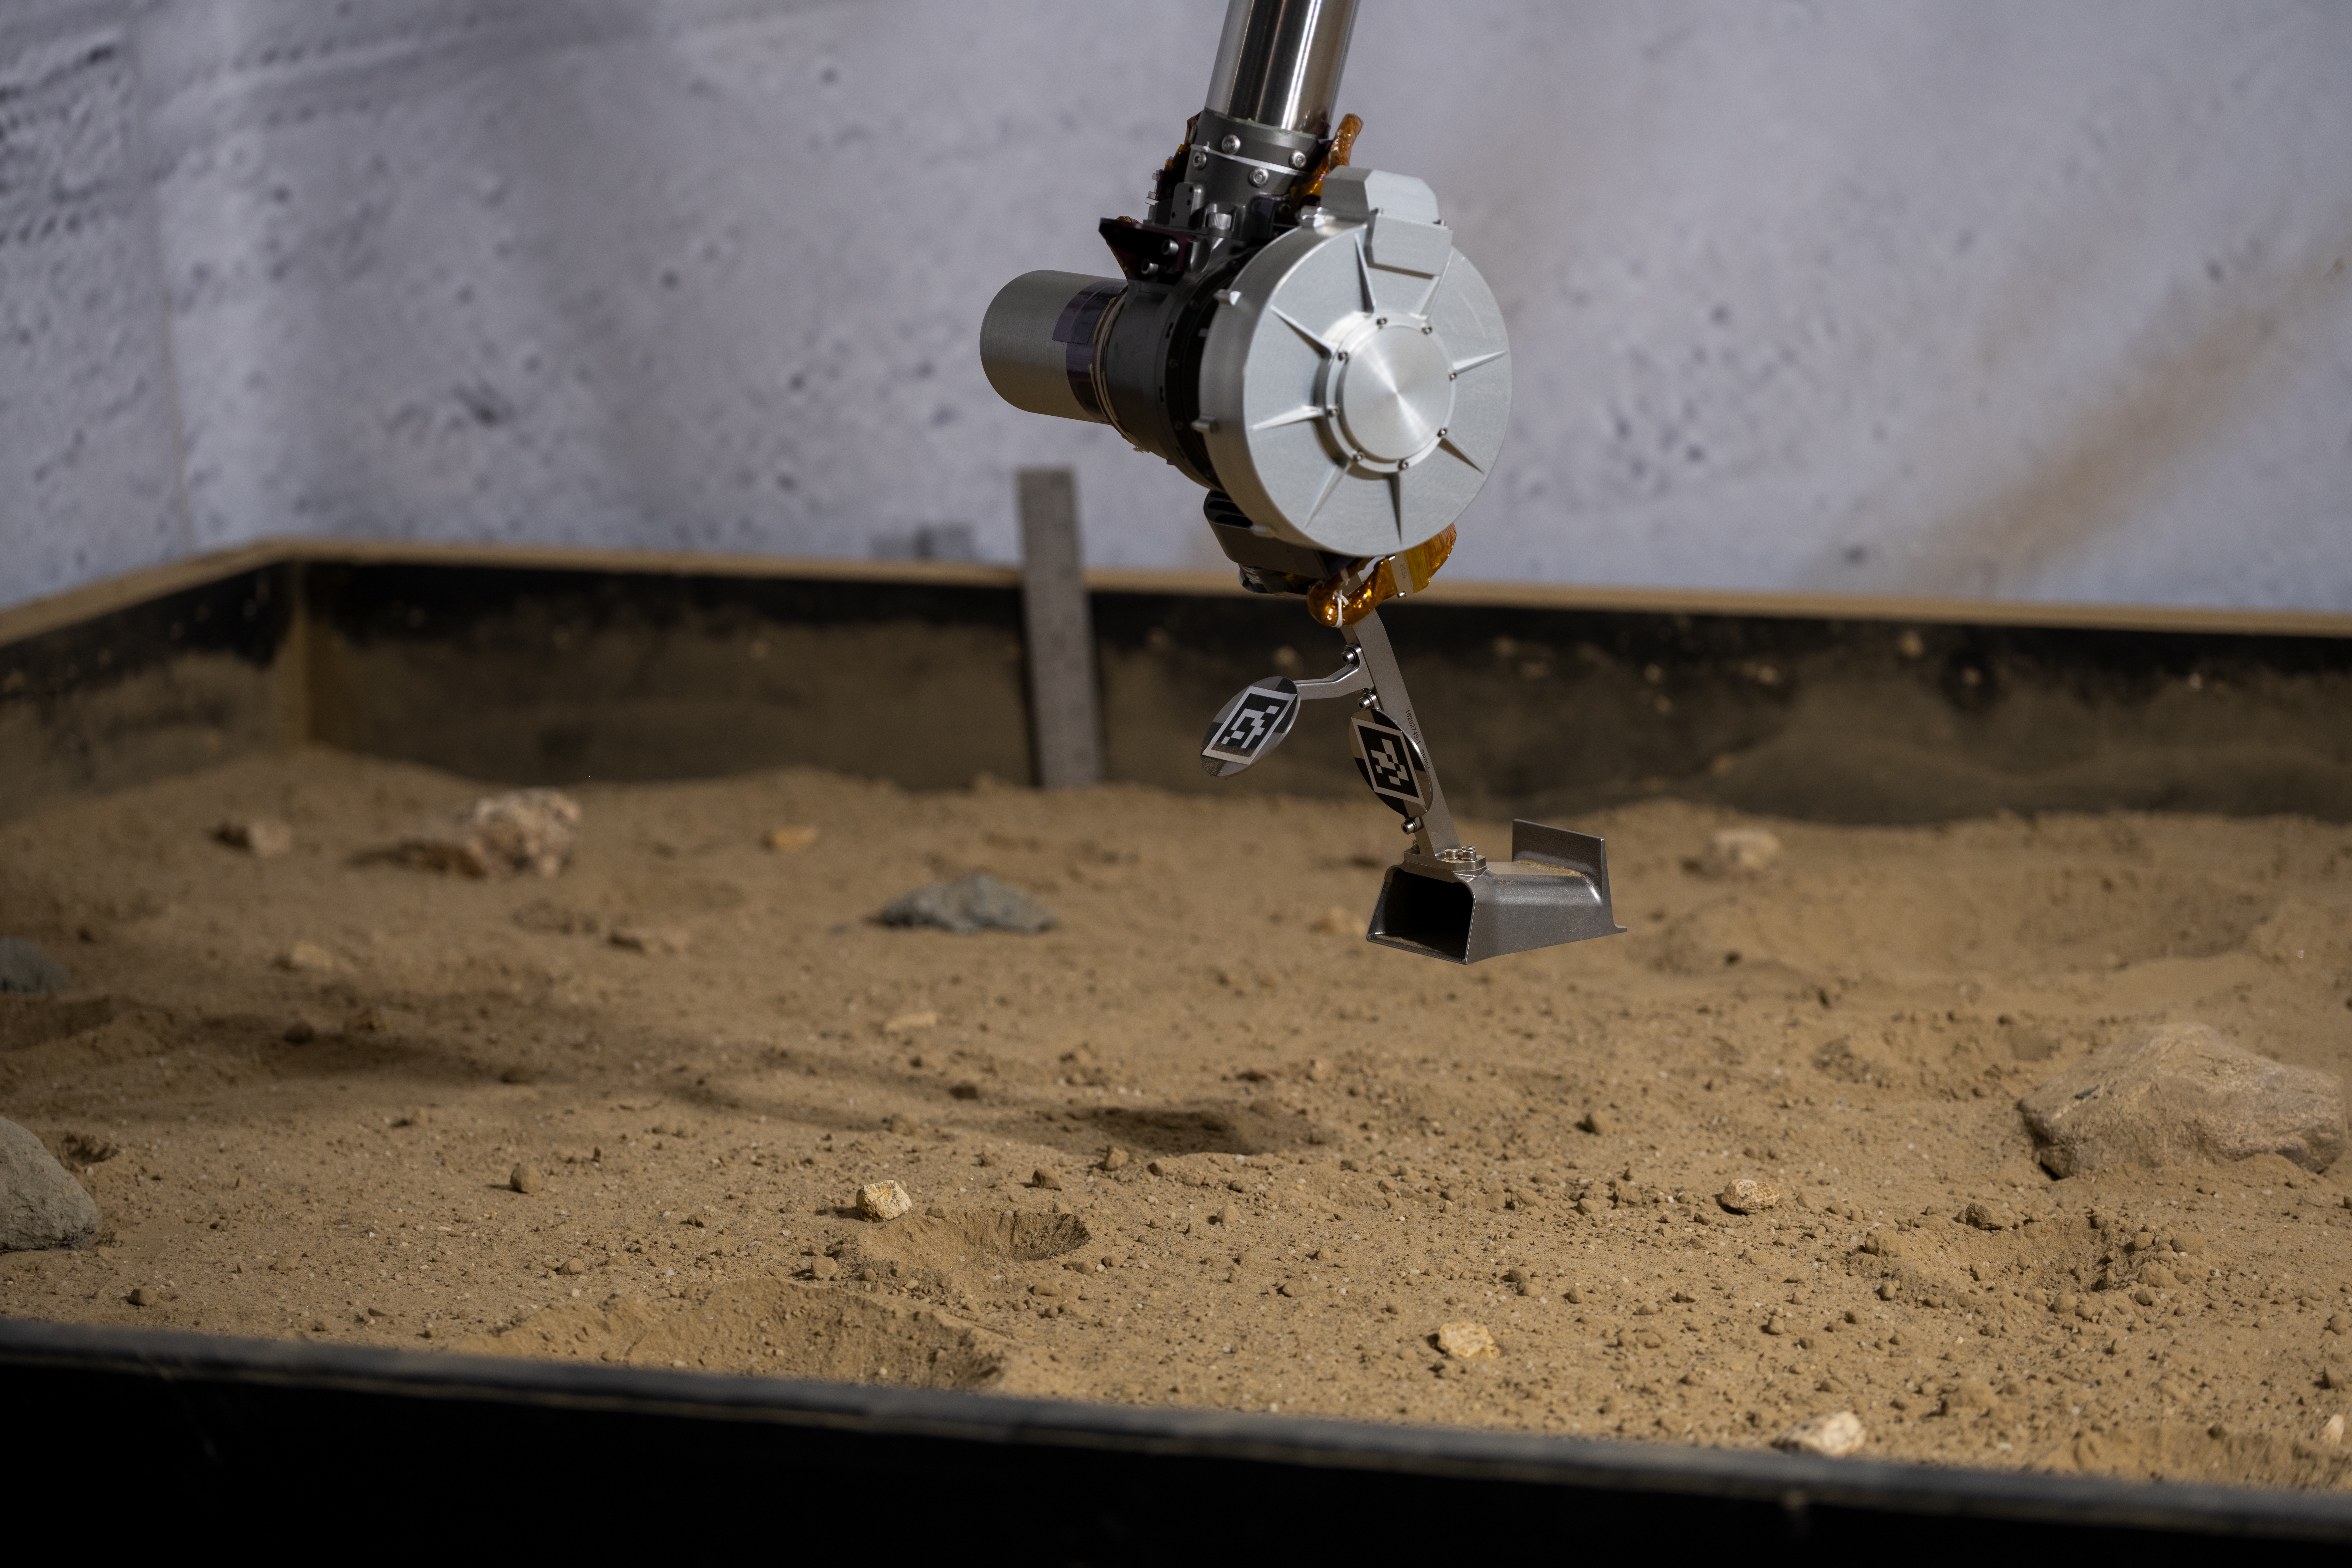

Close-Up on COLDArm’s Titanium 3D-Printed Scoop

The 3D-printed titanium scoop of the Cold Operable Lunar Deployable Arm (COLDArm) robotic arm system is poised above a test bed filled with material to simulate lunar regolith (broken rocks and dust) at NASA’s Jet Propulsion Laboratory in Southern California. COLDArm can function in temperatures as cold as minus 280 degrees Fahrenheit (minus 173 degrees Celsius).

COLDArm is designed to go on a Moon lander and operate during lunar night, a period that lasts about 14 Earth days. Frigid temperatures during lunar night would stymie current spacecraft, which must rely on energy-consuming heaters to stay warm.

To operate in the cold, the 6-foot-6-inch (2-meter) arm combines several key new technologies: gears made of bulk metallic glass that require no lubrication or heating, cold motor controllers that don’t need to be kept warm in an electronics box near the core of the spacecraft, and a cryogenic six-axis force torque sensor that lets the arm “feel” what it’s doing and make adjustments.

A variety of attachments and small instruments could go on the end of the arm, including the scoop, which could be used for collecting samples from a planet’s surface. Like the arm on NASA’s InSight Mars lander, COLDArm could deploy science instruments to the surface.

Motiv Space Systems, a partner on COLDArm, developed the cold motor controllers, and also built sections of the arm and assembled it from JPL-supplied parts at the company’s Pasadena, California, facility. The COLDArm project is funded through the Lunar Surface Innovation Initiative and managed by the Game Changing Development program in NASA’s Space Technology Mission Directorate.

Credit: NASA/JPL-Caltech